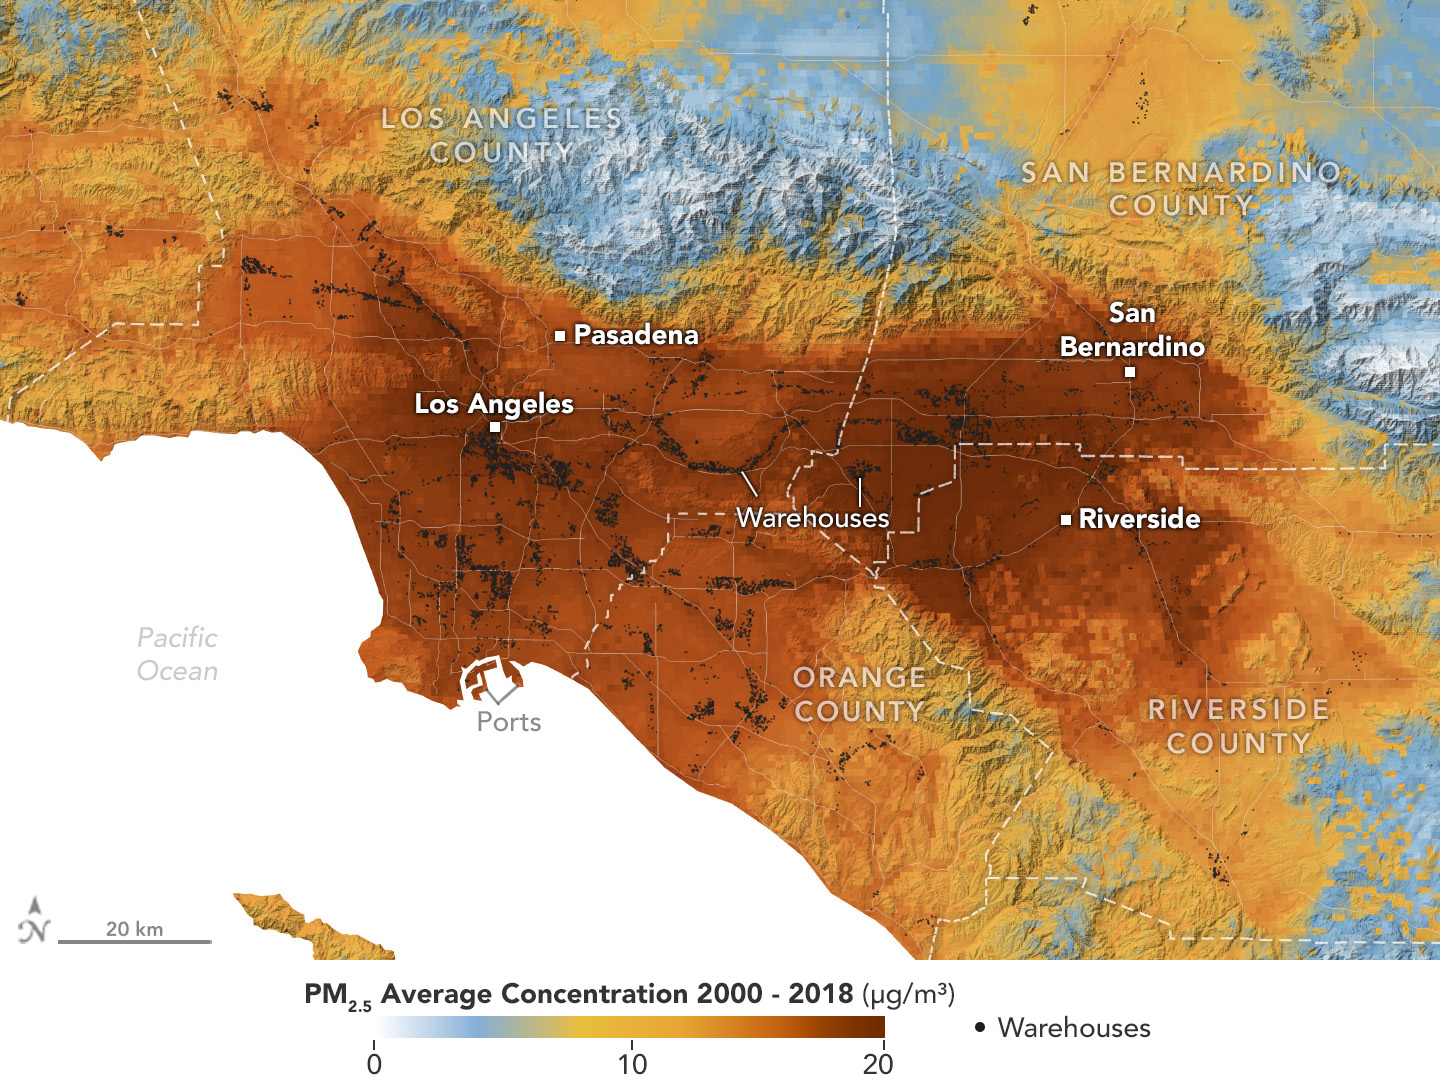

Particulate Pollution and Warehouses in the Los Angeles Region

A data visualization shows the average concentration of PM2.5 particulate pollution in the Los Angeles region from 2000 to 2018, along with the locations of nearly 11,000 warehouses over the same time period. Particles measuring 2.5 micrometers or less, PM2.5 are pollutants that can be inhaled into the lungs and absorbed into the bloodstream.

A NASA-funded study published in September 2024 in GeoHealth analyzed patterns and trends of atmospheric PM2.5 concentration and found that ZIP codes with more or larger warehouses had higher levels of PM2.5 and elemental carbon over time than those with fewer warehouses. Elemental carbon is a type of PM2.5 that is produced by heavy-duty diesel engines.

In the visualization, areas with higher concentrations of PM2.5 are shown in darker red, and locations of warehouses are indicated by small black circles (many of them clustered closely together). The PM2.5 data came from models based on satellite observations, including from NASA’s Moderate Resolution Imaging Spectroradiometer (MODIS) and Advanced Spaceborne Thermal Emission and Reflection Radiometer (ASTER) instruments. The PM2.5 warehouse locations were derived from a commercial real estate database.

Particulate pollution has been linked to respiratory and cardiovascular diseases, some cancers, and adverse birth outcomes, including premature birth and low infant birth weight. As the e-commerce boom of recent decades has spurred warehouse construction, pollution in nearby neighborhoods has become a growing area for research.

Credit: NASA Earth Observatory